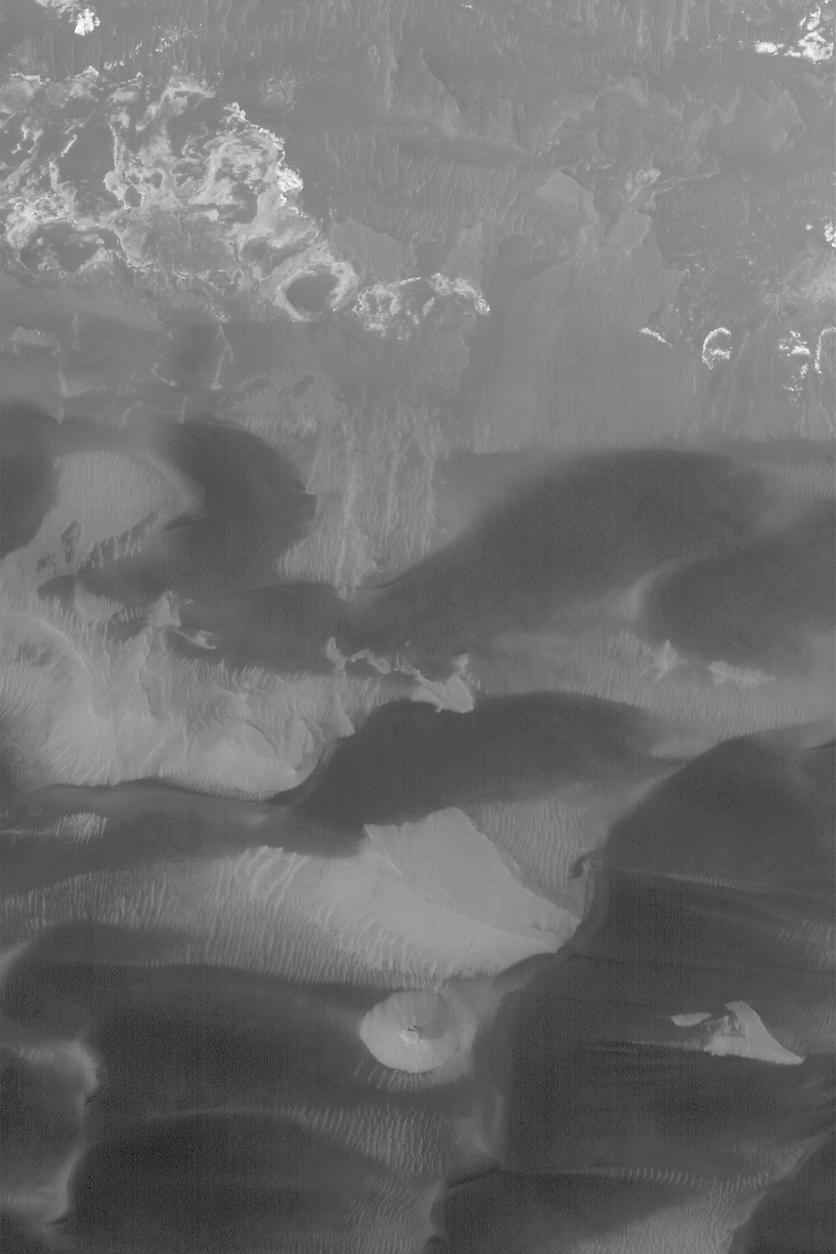

Scene from Ius

1 August 2004
This Mars Global Surveyor (MGS) Mars Orbiter Camera (MOC) image shows landforms in southeastern Ius Chasma, part of the Valles Marineris trough system. Near the top of the image are light-toned rock outcrops; at the bottom center is a small butte–the remnant of some formerly more extensive rock unit. The lower two thirds of the picture is dominated by dark, windblown sand dunes. The image is located near 8.7°S, 79.2°W, and covers an area about 3 km (1.9 mi) across. Sunlight illuminates the terrain from the lower left.

Credit: NASA/JPL/Malin Space Science Systems